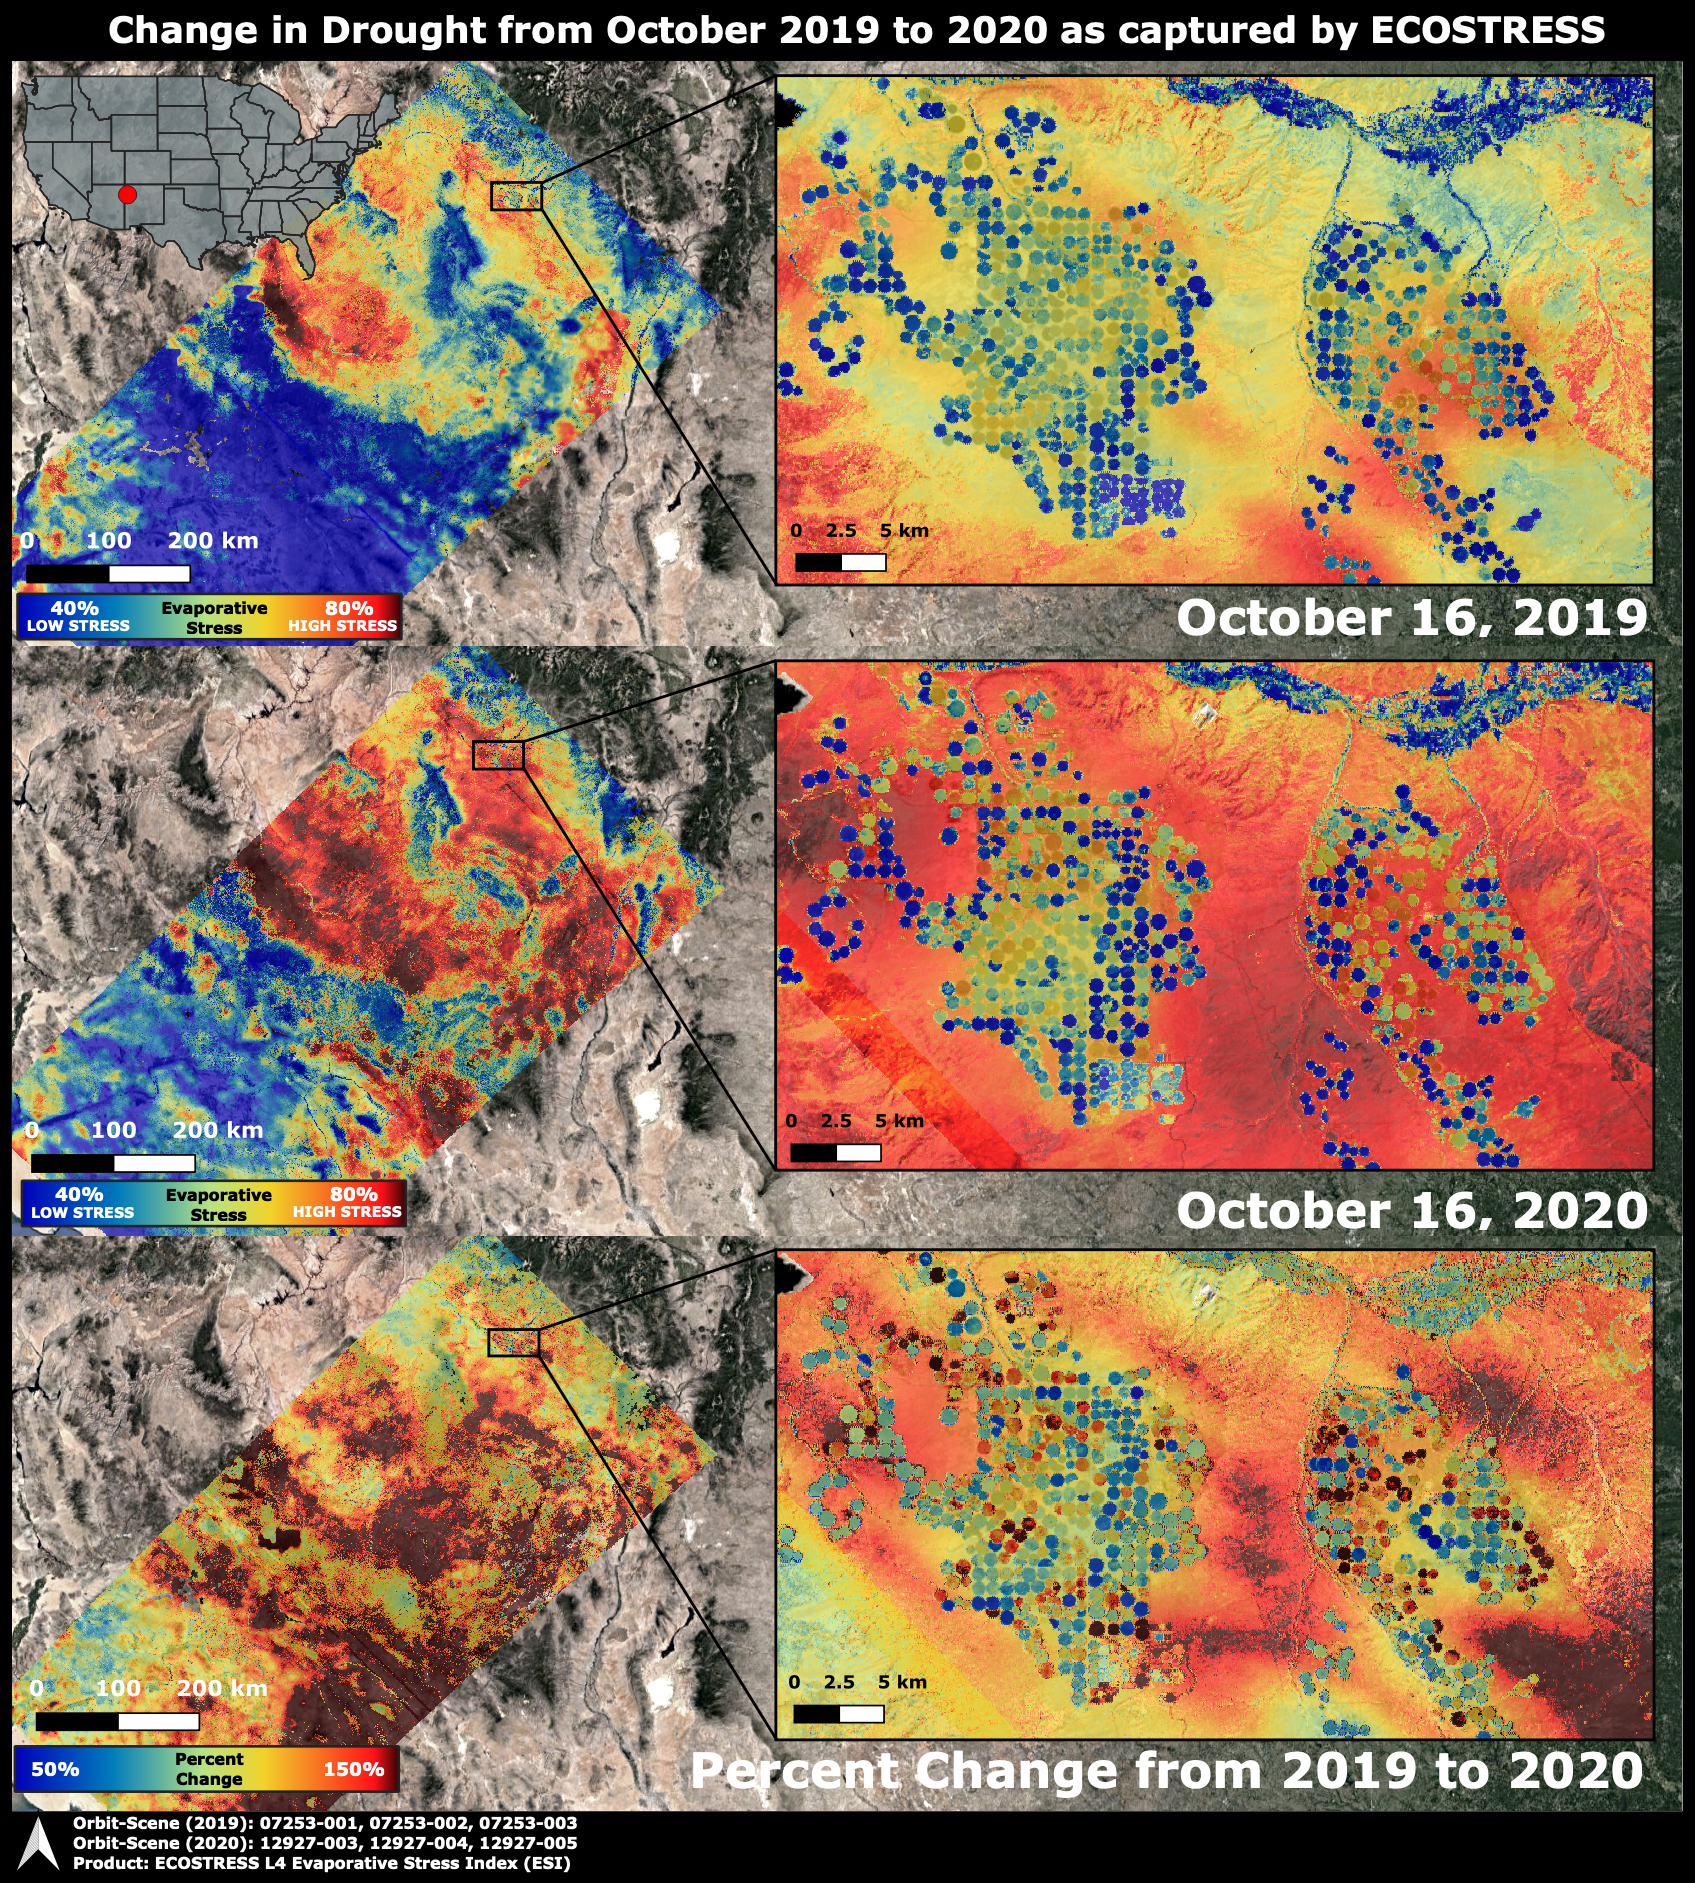

ECOSTRESS Drought Stress Comparison

The Western United States has been entrenched in an Extreme and Exceptional drought that has extended from the summer and into the fall of 2020. NASA’s ECOsystem Spaceborne Thermal Radiometer Experiment on Space Station (ECOSTRESS) imaged the drought on Oct. 16, 2020, and compared the same area to an image from ECOSTRESS taken a year earlier on Oct. 16, 2019. The bottom image shows the percentage change in plant water stress from 2019 to 2020.

The images at left zoom into the Arizona and New Mexico border and Navajo Nation Territory area, featuring the ECOSTRESS Evaporative Stress Index (ESI), which shows plant water stress. The inset images on the right zoom further into the region, showing circular agricultural fields that have been irrigated. Blue colors represent low stress and high water use, whereas red colors represent high stress and low water use. Irrigation is able to alleviate plant water stress in many of the fields while the surrounding landscape suffers from the drought, though numerous agricultural fields are shut down in the drought image.

The primary mission of ECOSTRESS, which launched to the International Space Station in June 2018, is to provide insight into plants’ health, especially in a drought, by taking their temperature. Plants regulate their temperature by releasing water through tiny pores on their leaves. With sufficient water, they can maintain their temperature. When they lack water, their temperatures rise; ECOSTRESS can measure this change.

Managed by Caltech in Pasadena, California, NASA’s Jet Propulsion Laboratory built and manages the ECOSTRESS mission for the Earth Science Division in the Science Mission Directorate at NASA Headquarters in Washington. ECOSTRESS is an Earth Venture Instrument mission; the program is managed by NASA’s Earth System Science Pathfinder program at NASA’s Langley Research Center in Hampton, Virginia. Future studies could use ECOSTRESS data products in a similar fashion as ESI was used to assess the drought pictured above.

Credit: NASA/JPL-Caltech